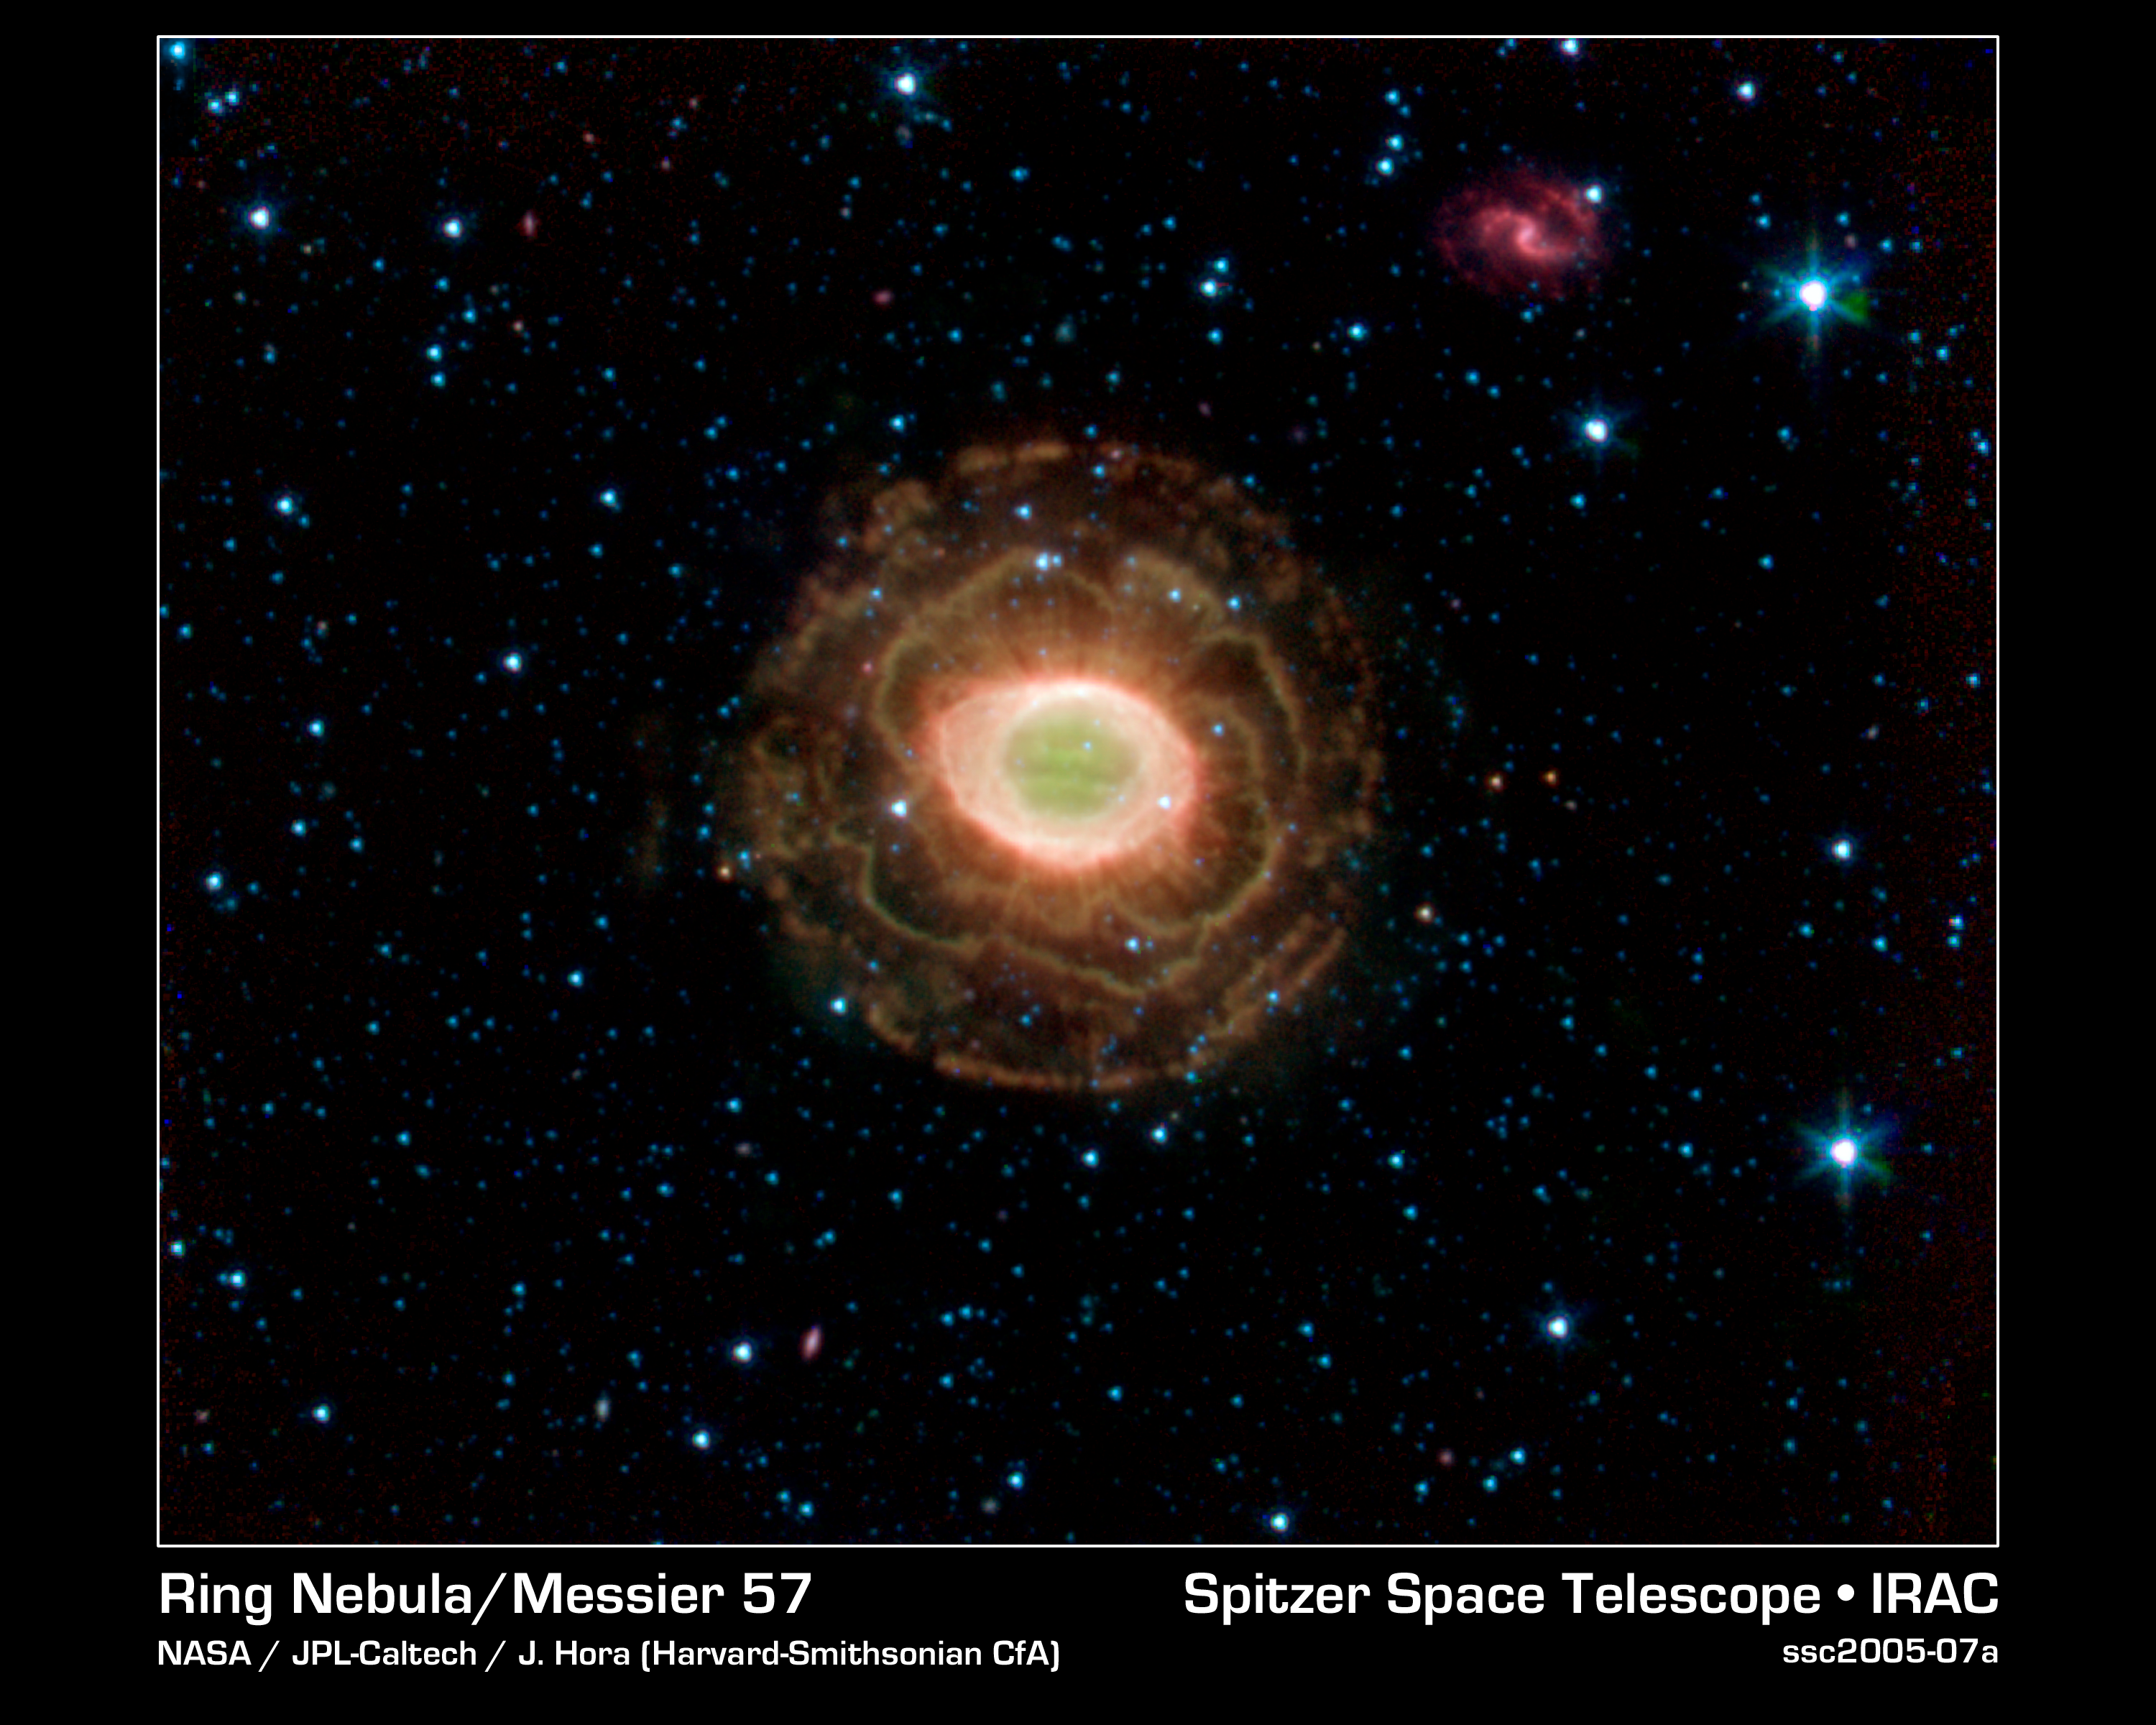

Ring Beholds a Delicate Flower

NASA's Spitzer Space Telescope finds a delicate flower in the Ring Nebula, as shown in this image. The outer shell of this planetary nebula looks surprisingly similar to the delicate petals of a camellia blossom. A planetary nebula is a shell of material ejected from a dying star. Located about 2,000 light years from Earth in the constellation Lyra, the Ring Nebula is also known as Messier Object 57 and NGC 6720. It is one of the best examples of a planetary nebula and a favorite target of amateur astronomers.

The "ring" is a thick cylinder of glowing gas and dust around the doomed star. As the star begins to run out of fuel, its core becomes smaller and hotter, boiling off its outer layers.

The telescope's infrared array camera detected this material expelled from the withering star. Previous images of the Ring Nebula taken by visible-light telescopes usually showed just the inner glowing loop of gas around the star. The outer regions are especially prominent in this new image because Spitzer sees the infrared light from hydrogen molecules. The molecules emit infrared light because they have absorbed ultraviolet radiation from the star or have been heated by the wind from the star.

Credit: NASA/JPL-Caltech/J. Hora (Harvard-Smithsonian CfA)